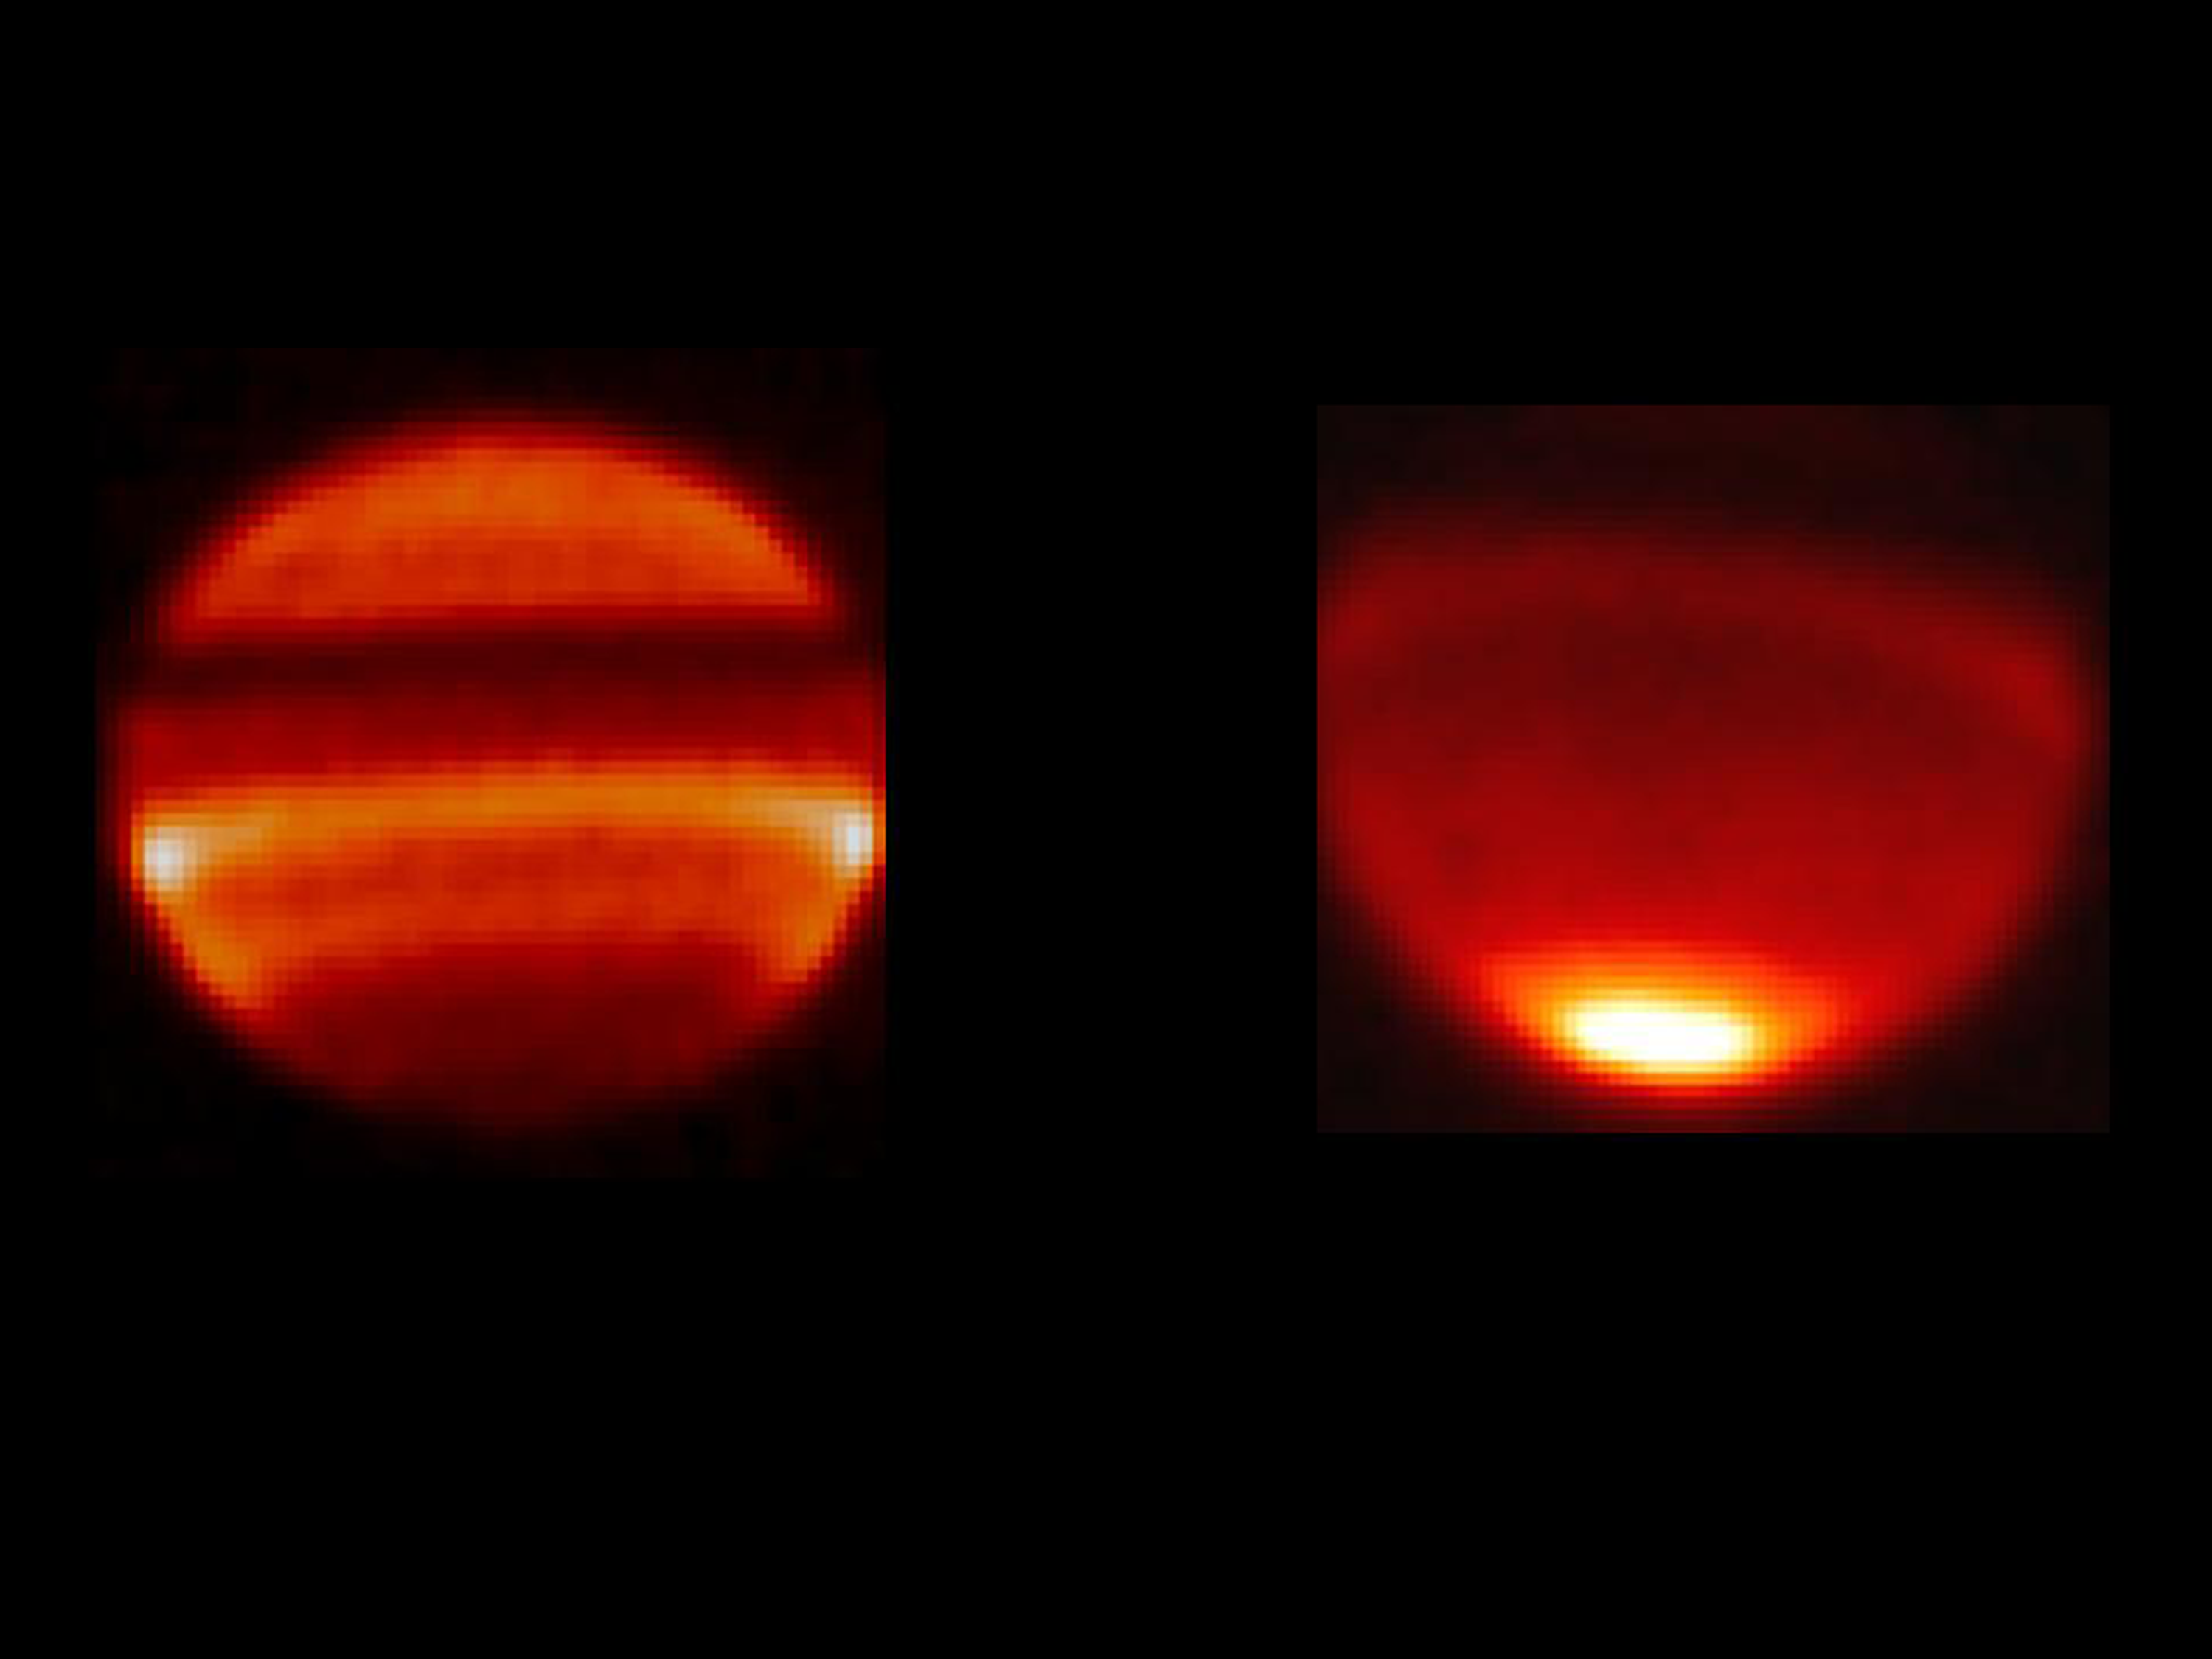

Saturn’s Infrared Temperature Snapshot

Annotated Version

Scientists have discovered a wave pattern, or oscillation, in Saturn’s atmosphere only visible from Earth every 15 years. The pattern ripples back and forth like a wave within Saturn’s upper atmosphere. In this region, temperatures switch from one altitude to the next in a candy cane-like, striped, hot-cold pattern.

The temperature “snapshot” shown in these two images captures two different phases of this wave oscillation: the temperature at Saturn’s equator switches from hot to cold, and temperatures on either side of the equator switch from cold to hot every Saturn half-year.

The image on the left was taken in 1997 and shows the temperature at the equator is colder than the temperature at 13 degrees south latitude. Conversely, the image on the right taken in 2006 shows the temperature at the equator is warmer.

These images were taken with NASA’s Infrared Telescope Facility in Mauna Kea, Hawaii.

Credit: NASA/JPL/Infrared Telescope Facility